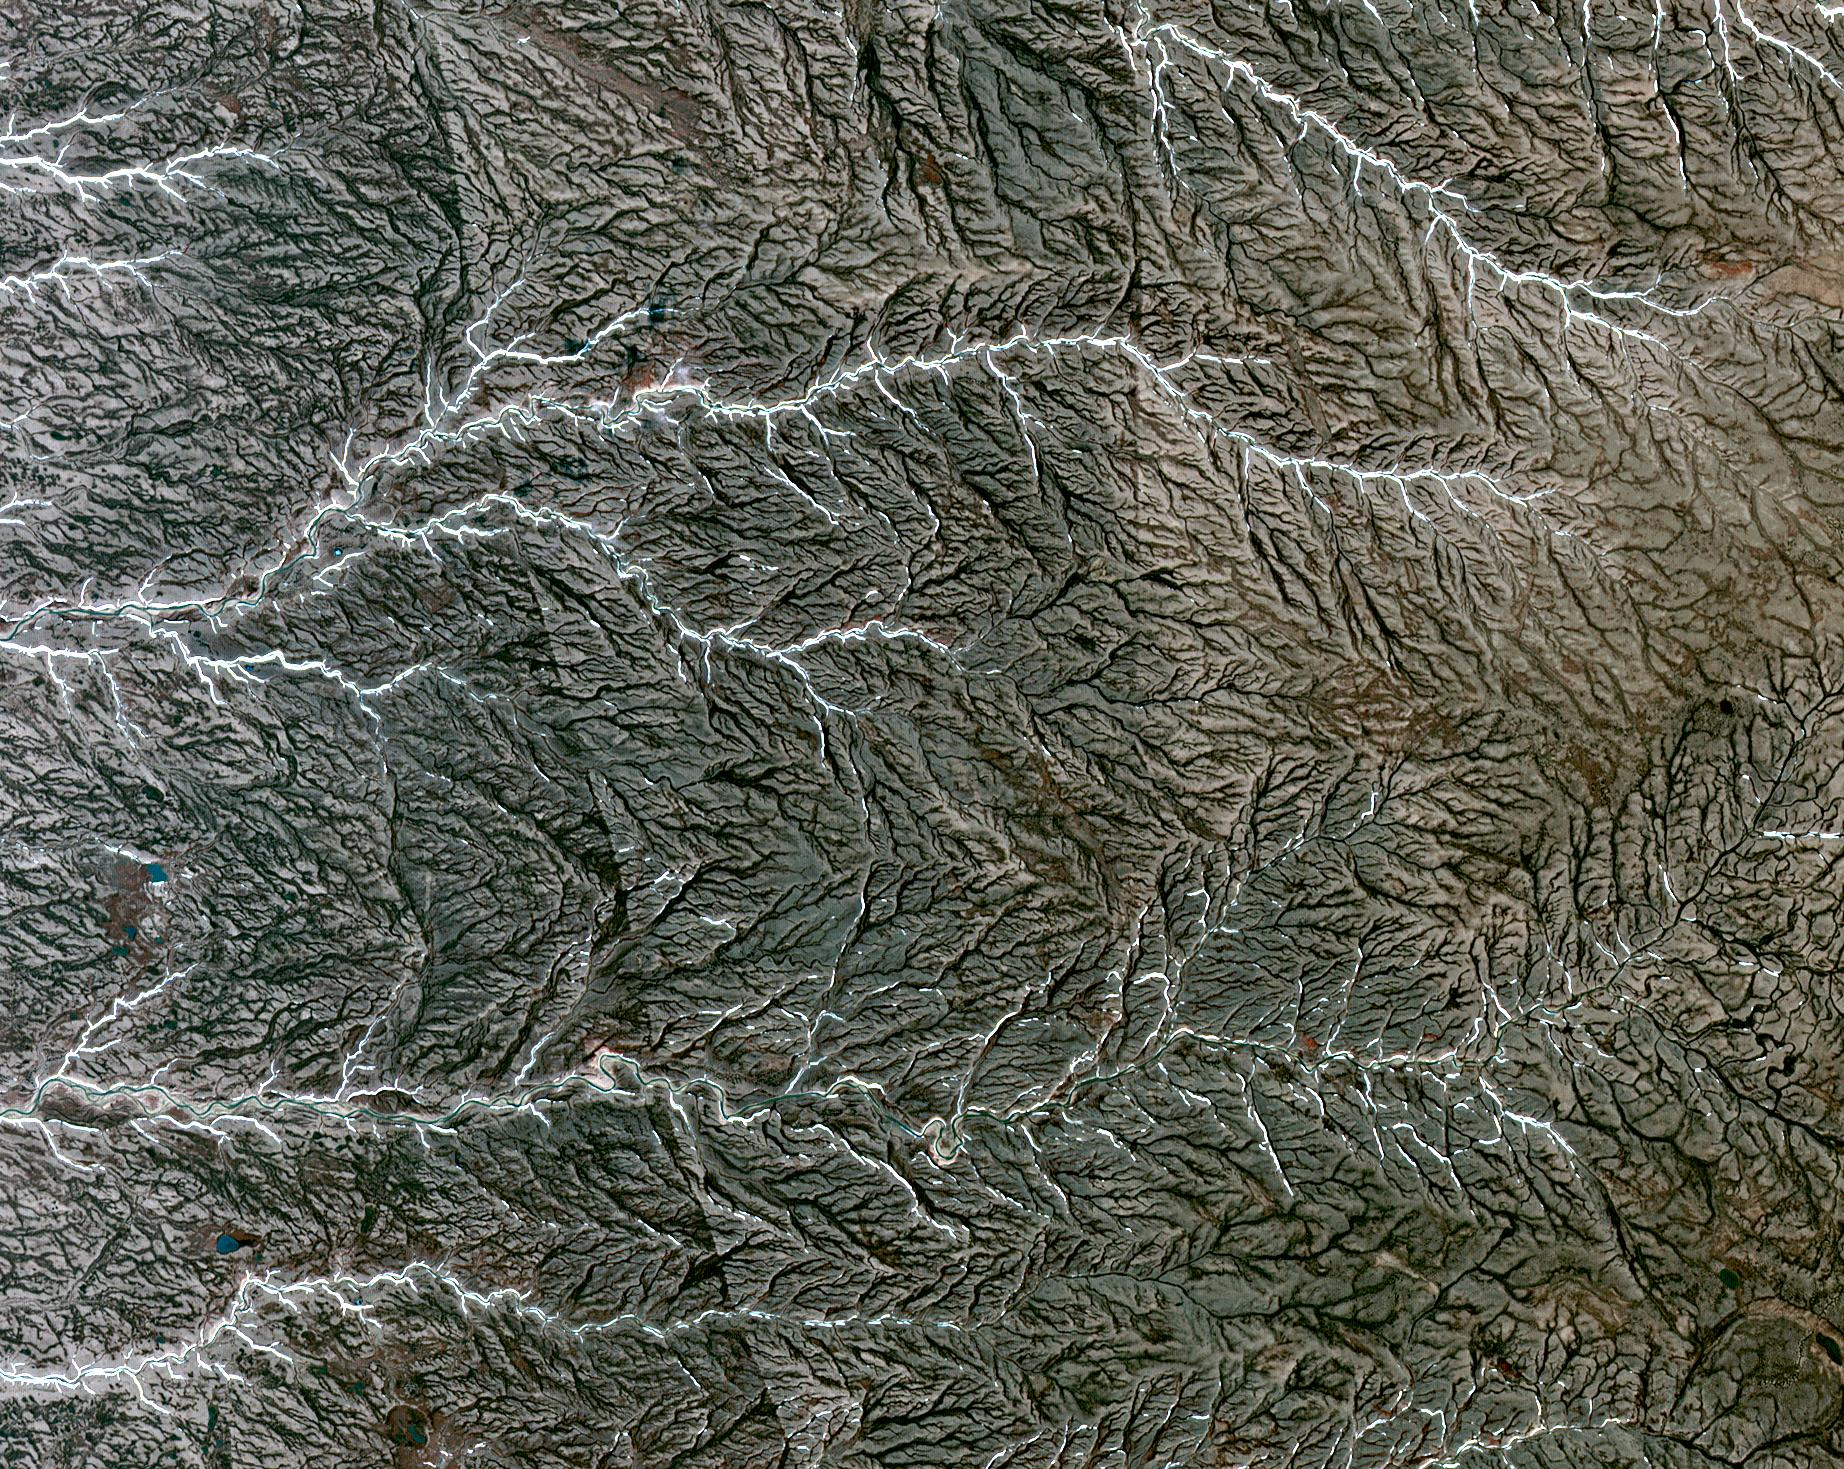

Prince Patrick Island, Canada

Prince Patrick Island is located in the Canadian Arctic Archipelago, and is the westernmost Elizabeth Island in the Northwest Territories of Canada. The island is underlain by sedimentary rocks, cut by still-active faults. The streams follow a dendritic drainage system: there are many contributing streams (analogous to the twigs of a tree), which are then joined together into the tributaries of the main river (the branches and the trunk of the tree, respectively). They develop where the river channel follows the slope of the terrain. The image covers an area of 22 by 27 km, was acquired July 2, 2011, and is located at 76.9 degrees north, 118.9 degrees west.

With its 14 spectral bands from the visible to the thermal infrared wavelength region and its high spatial resolution of 15 to 90 meters (about 50 to 300 feet), ASTER images Earth to map and monitor the changing surface of our planet. ASTER is one of five Earth-observing instruments launched Dec. 18, 1999, on Terra. The instrument was built by Japan’s Ministry of Economy, Trade and Industry. A joint U.S./Japan science team is responsible for validation and calibration of the instrument and data products.

The broad spectral coverage and high spectral resolution of ASTER provides scientists in numerous disciplines with critical information for surface mapping and monitoring of dynamic conditions and temporal change. Example applications are: monitoring glacial advances and retreats; monitoring potentially active volcanoes; identifying crop stress; determining cloud morphology and physical properties; wetlands evaluation; thermal pollution monitoring; coral reef degradation; surface temperature mapping of soils and geology; and measuring surface heat balance.

The U.S. science team is located at NASA’s Jet Propulsion Laboratory, Pasadena, Calif. The Terra mission is part of NASA’s Science Mission Directorate, Washington, D.C.

Credit: NASA/GSFC/METI/ERSDAC/JAROS, and U.S./Japan ASTER Science Team